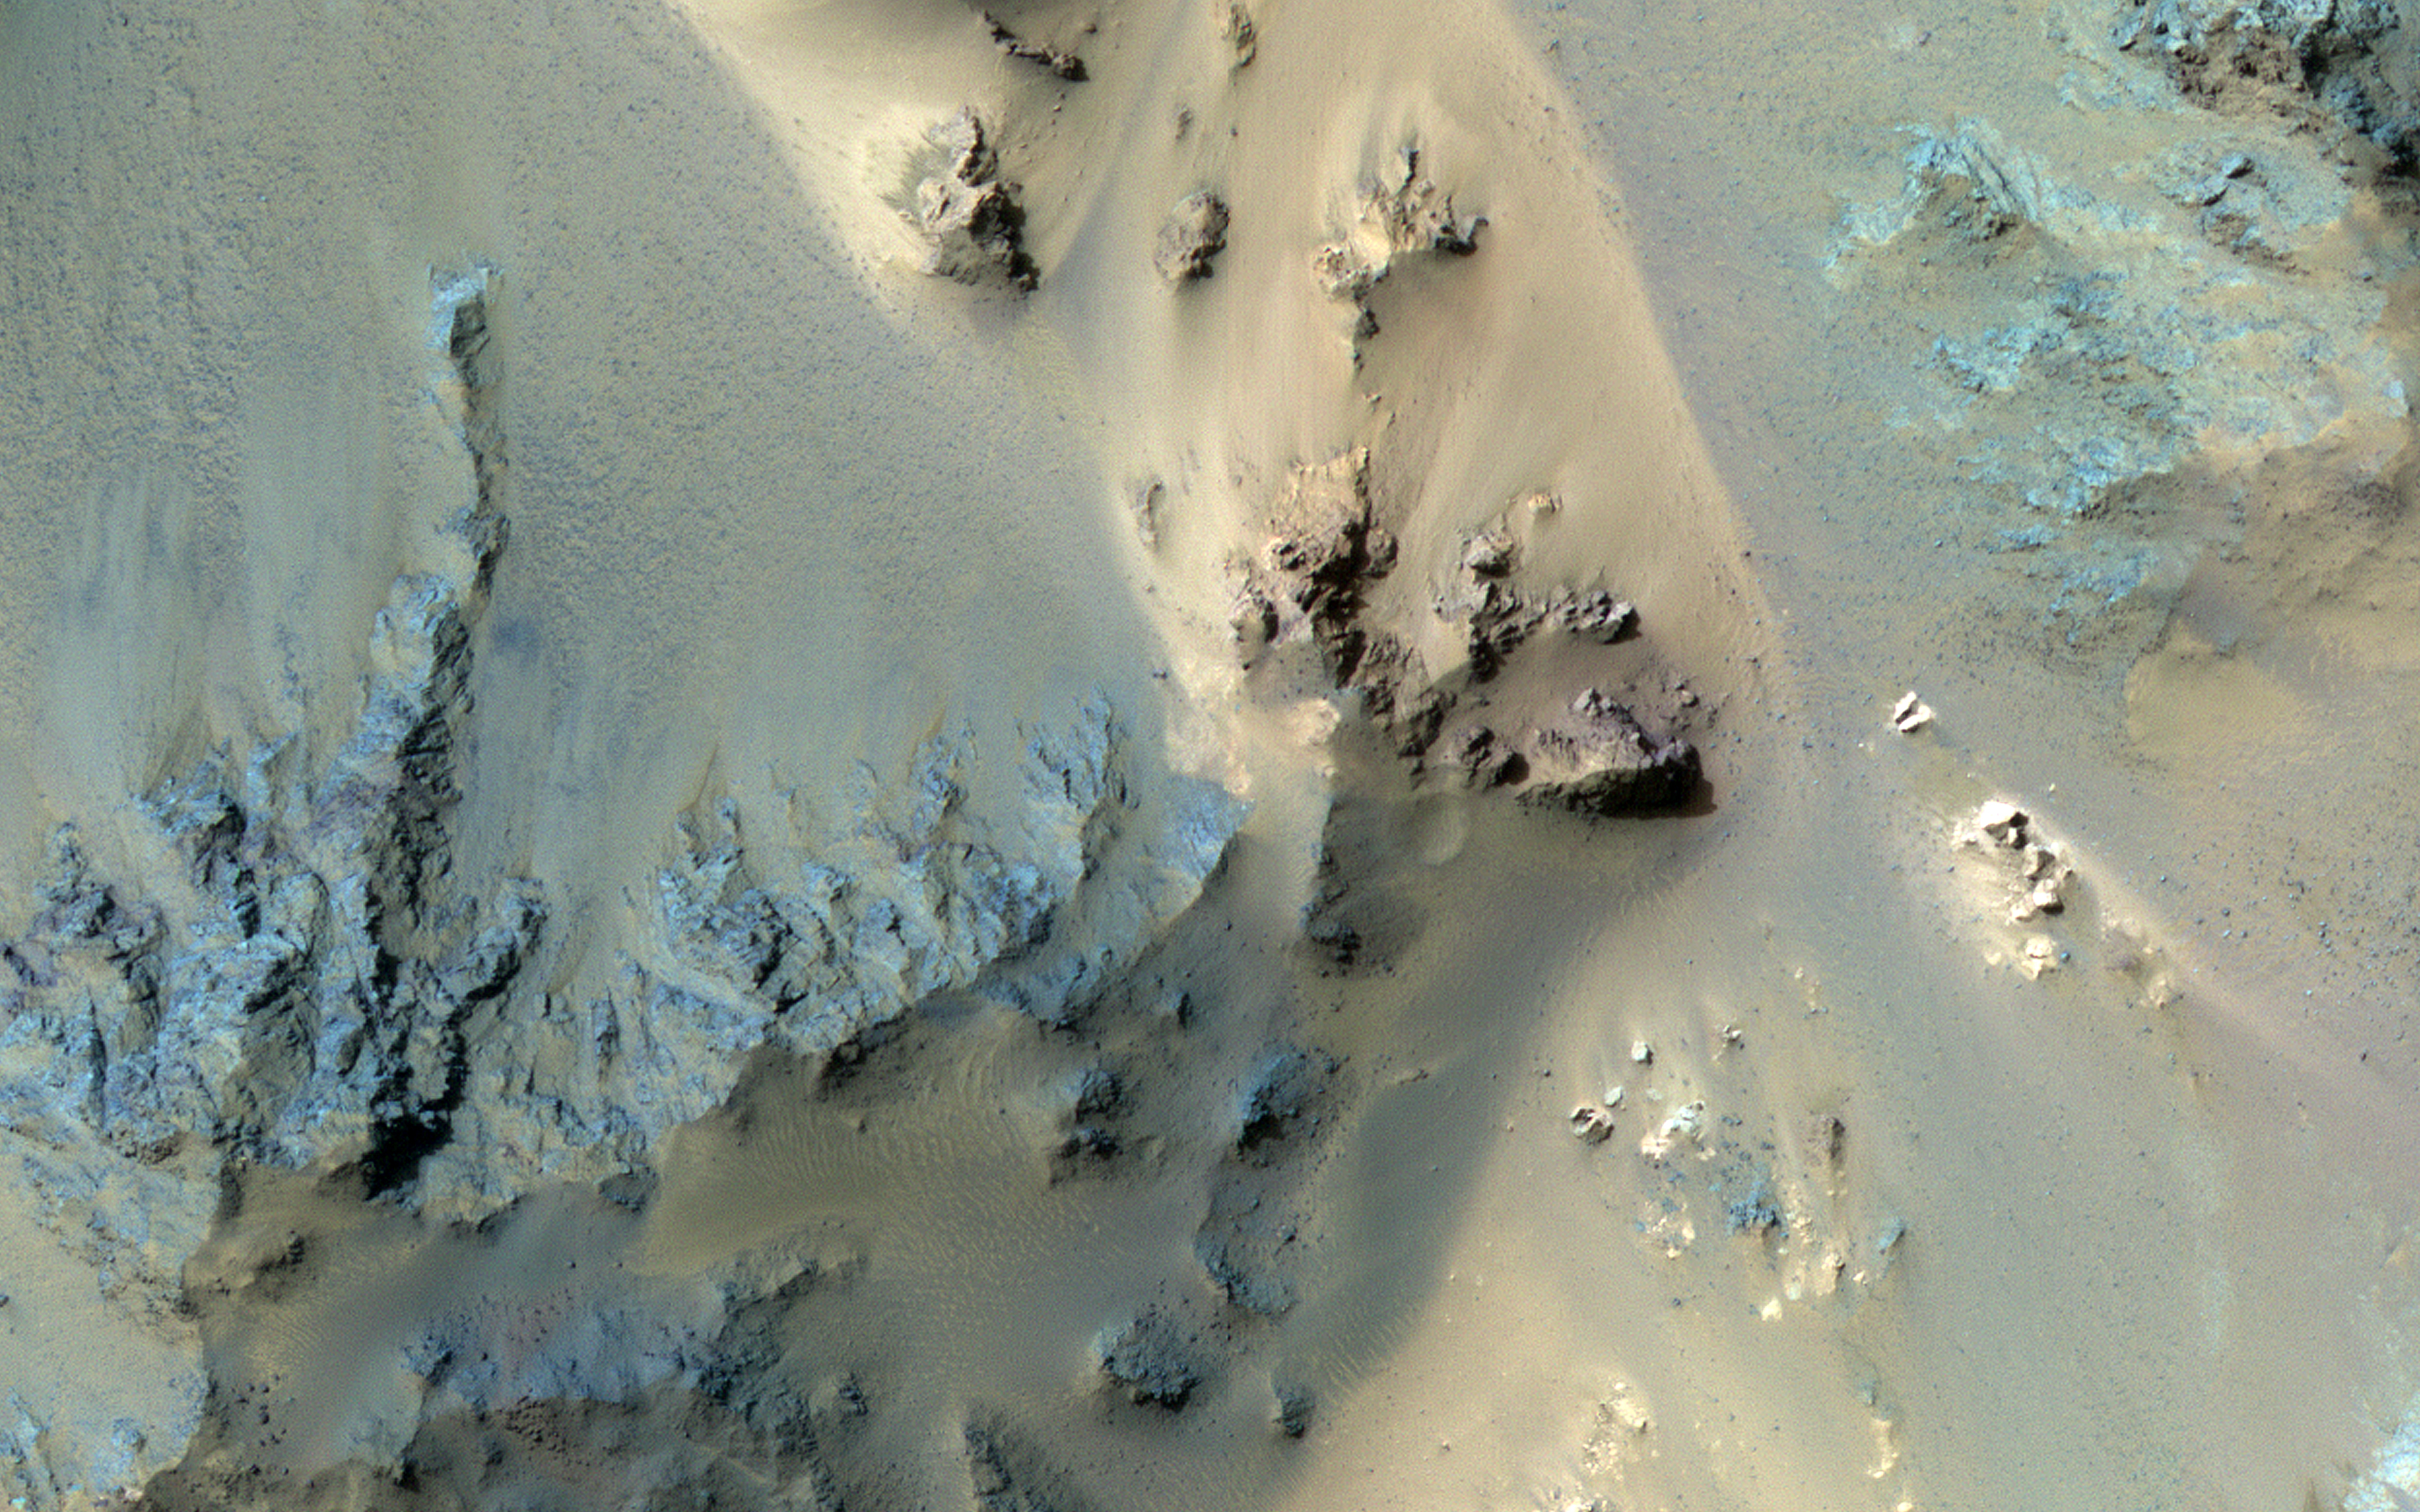

Bedrock in the Central Peaks of Hale Crater

This long image is entirely over the extensive central peak complex of Hale Crater.

Of particular interest are bedrock outcrops and associated fine-grained sediments with different colors. This 153-kilometer diameter crater was named after American astronomer George Ellery Hale.

The map is projected here at a scale of 50 centimeters (19.7 inches) per pixel. (The original image scale is 51.4 centimeters [20.2 inches] per pixel [with 2 x 2 binning]; objects on the order of 154 centimeters [60.6 inches] across are resolved.) North is up.

The University of Arizona, in Tucson, operates HiRISE, which was built by Ball Aerospace & Technologies Corp., in Boulder, Colorado. NASA’s Jet Propulsion Laboratory, a division of Caltech in Pasadena, California, manages the Mars Reconnaissance Orbiter Project for NASA’s Science Mission Directorate, Washington.

Credit: NASA/JPL-Caltech/University of Arizona